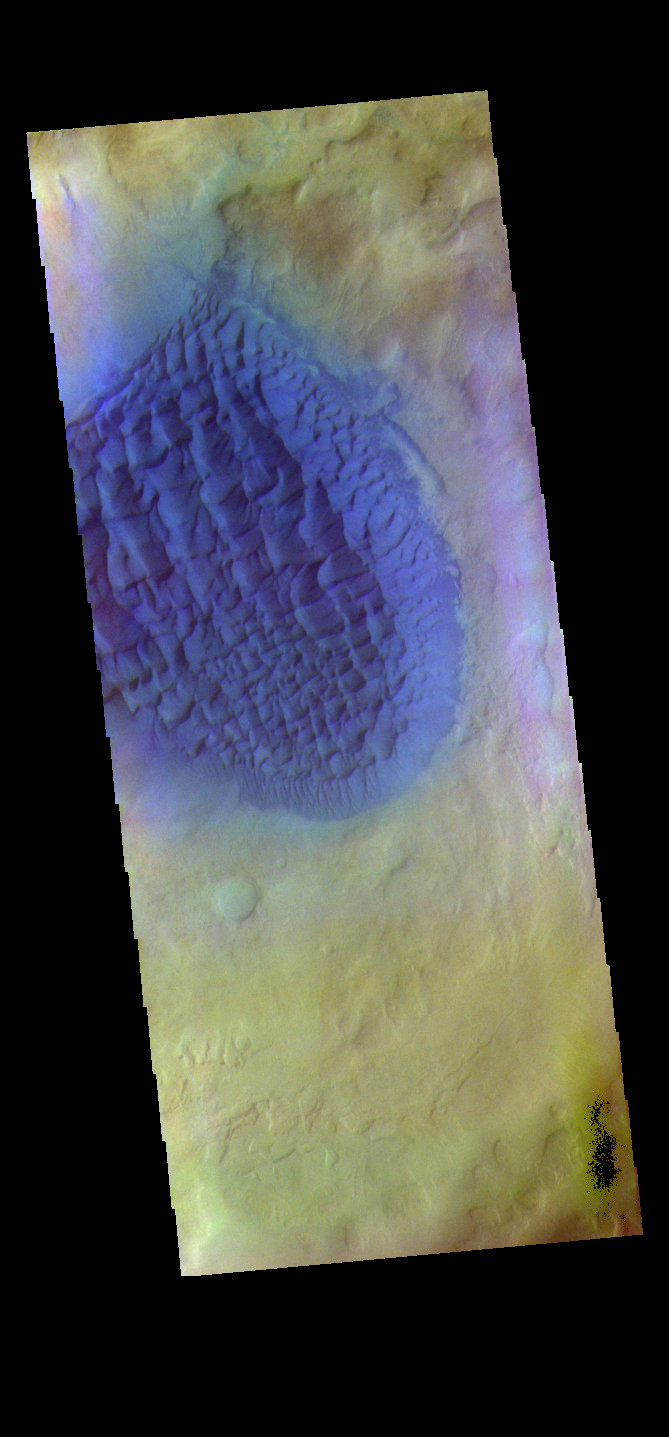

Matara Crater Dunes – False Color

The THEMIS VIS camera contains 5 filters. The data from different filters can be combined in multiple ways to create a false color image. These false color images may reveal subtle variations of the surface not easily identified in a single band image. Today’s false color image shows the sand sheet with surface dune forms on the floor of Matara Crater in Noachis Terra.

Credit: NASA/JPL-Caltech/ASU